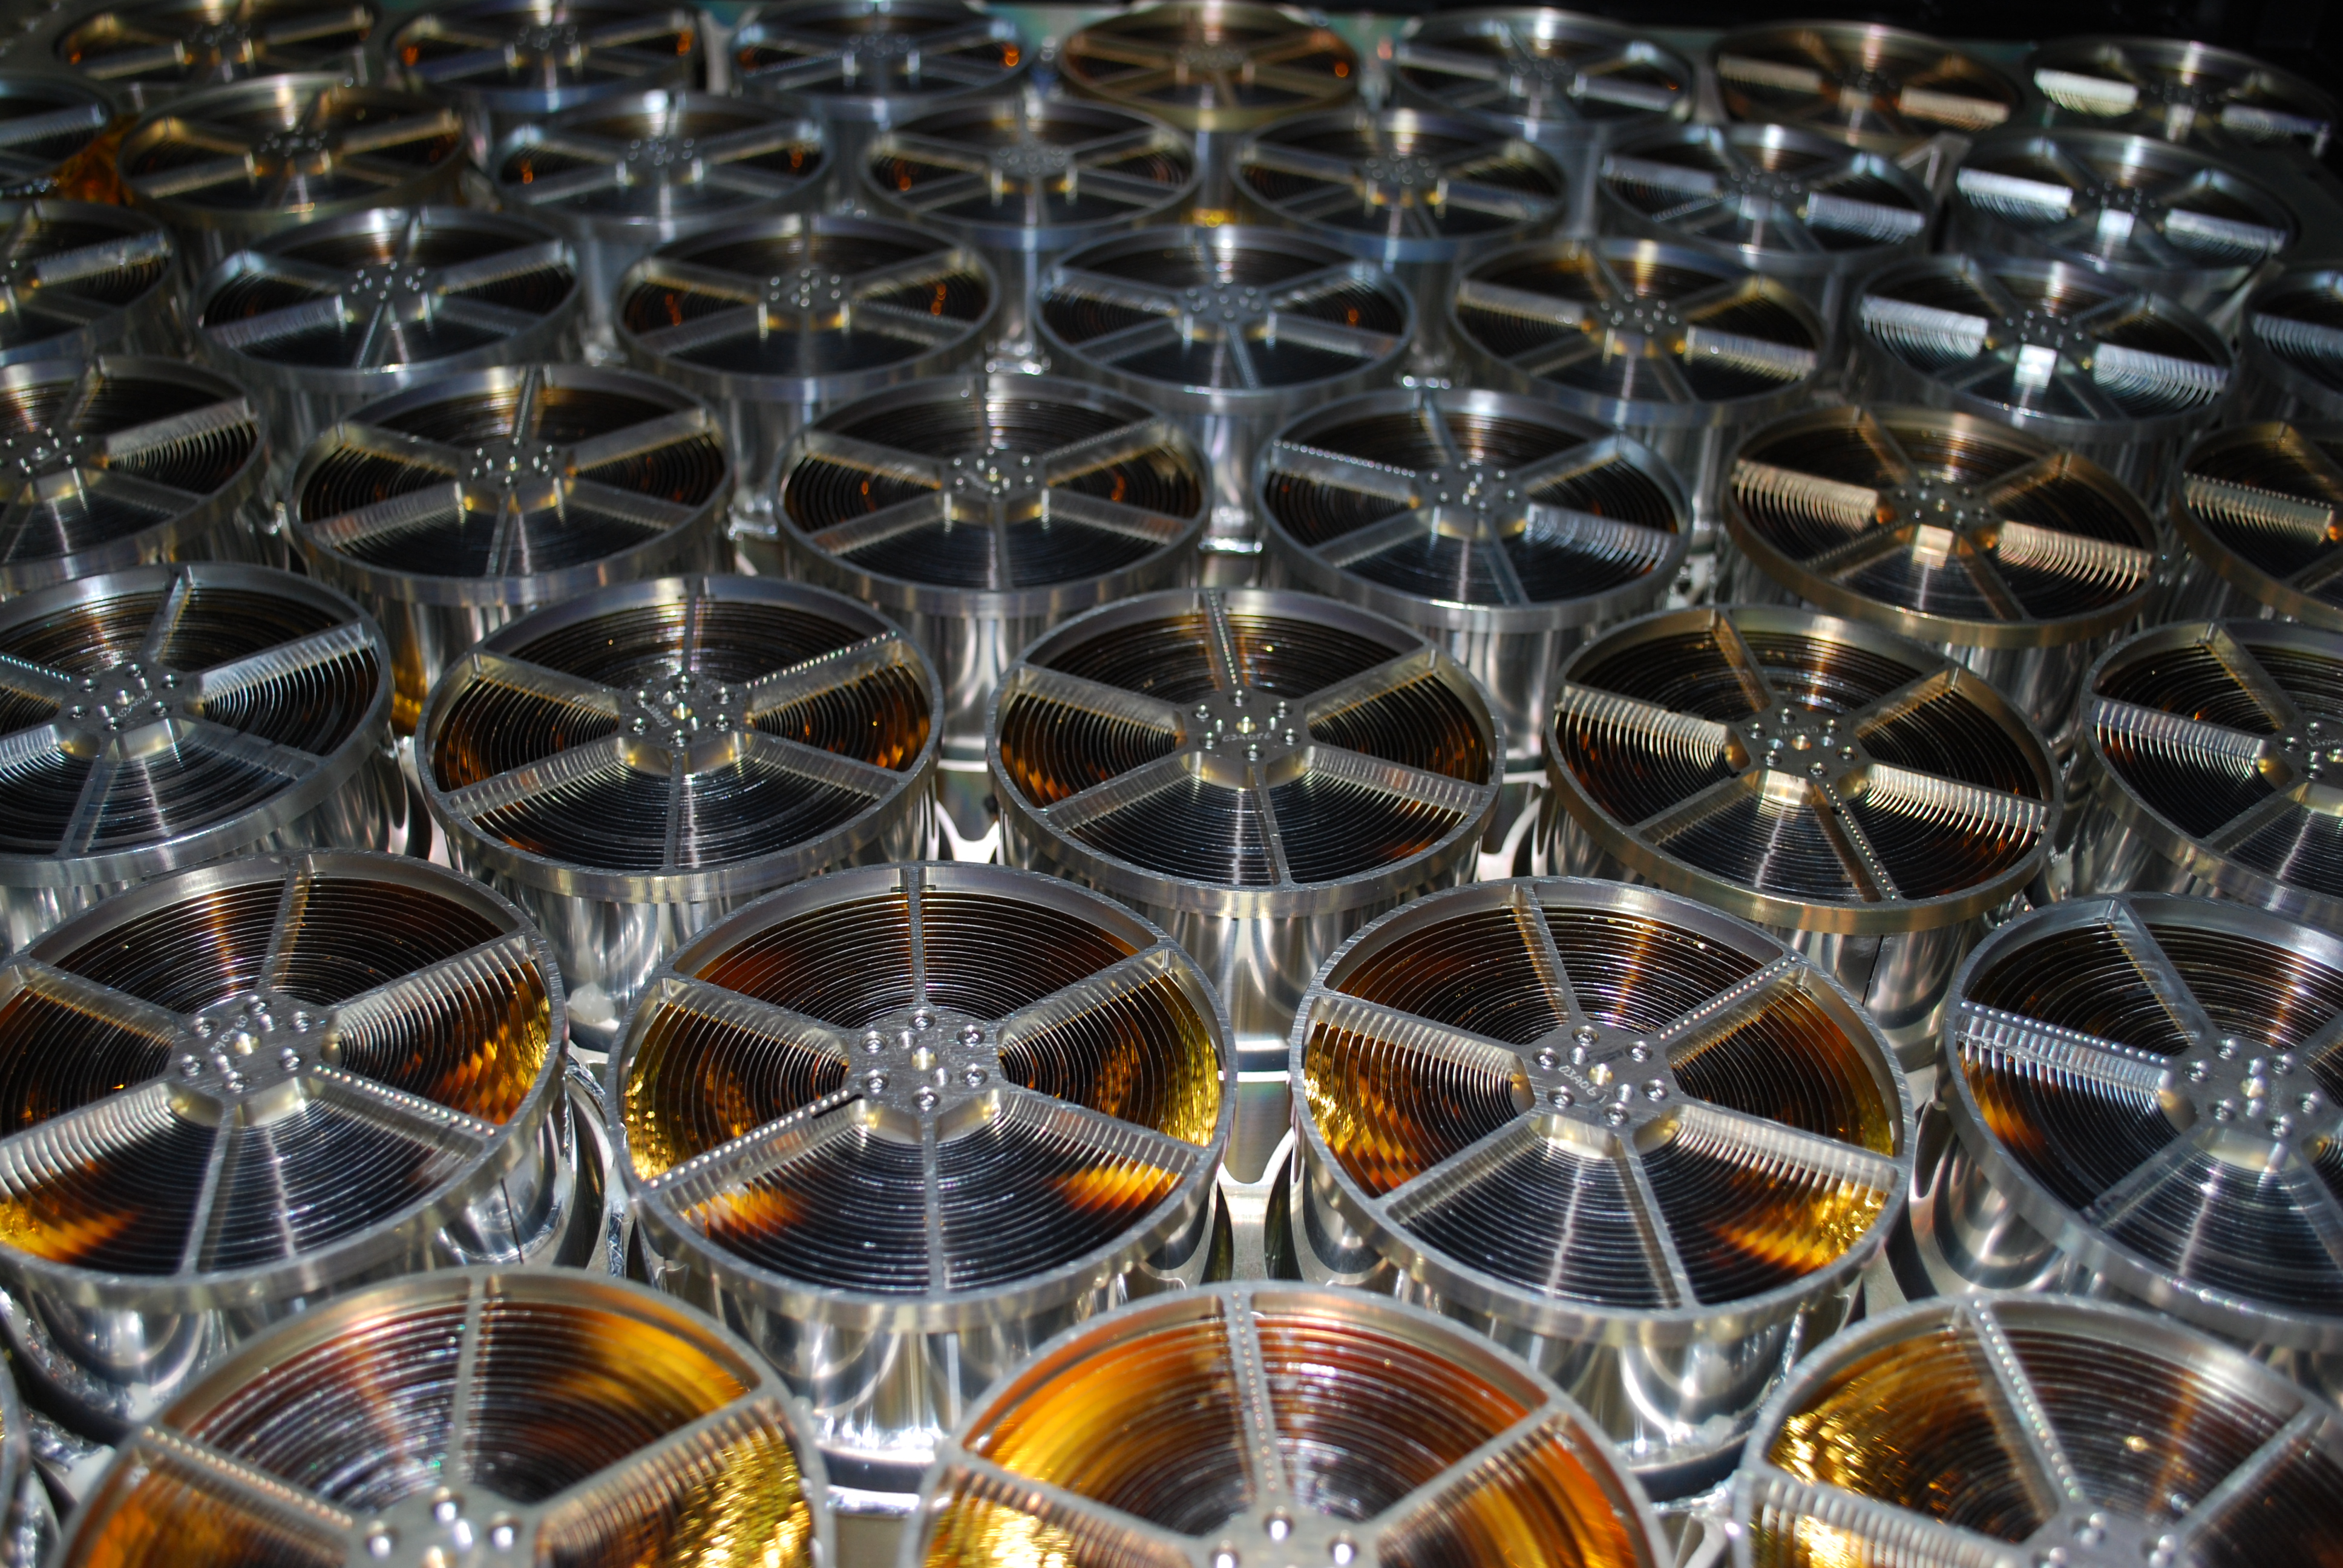

Neutron star Interior Composition Explorer (NICER)

Many of NICER’s 56 X-ray “concentrators” seen from within the instrument optical bench. Light reflected from the gold surfaces of the 24 concentric foils in each concentrator is focused onto detectors slightly more than 1 meter (3.5 feet) away. The payload’s 56 mirror assemblies concentrate X-rays onto silicon detectors to gather data that will probe the interior makeup of neutron stars, including those that appear to flash regularly, called pulsars. The Neutron star Interior Composition Explorer (NICER) is a NASA Explorer Mission of Opportunity dedicated to studying the extraordinary environments — strong gravity, ultra-dense matter, and the most powerful magnetic fields in the universe — embodied by neutron stars. An attached payload aboard the International Space Station, NICER will deploy an instrument with unique capabilities for timing and spectroscopy of fast X-ray brightness fluctuations. The embedded Station Explorer for X-ray Timing and Navigation Technology demonstration (SEXTANT) will use NICER data to validate, for the first time in space, technology that exploits pulsars as natural navigation beacons.

Credit: NASA/Goddard/ Keith Gendreau